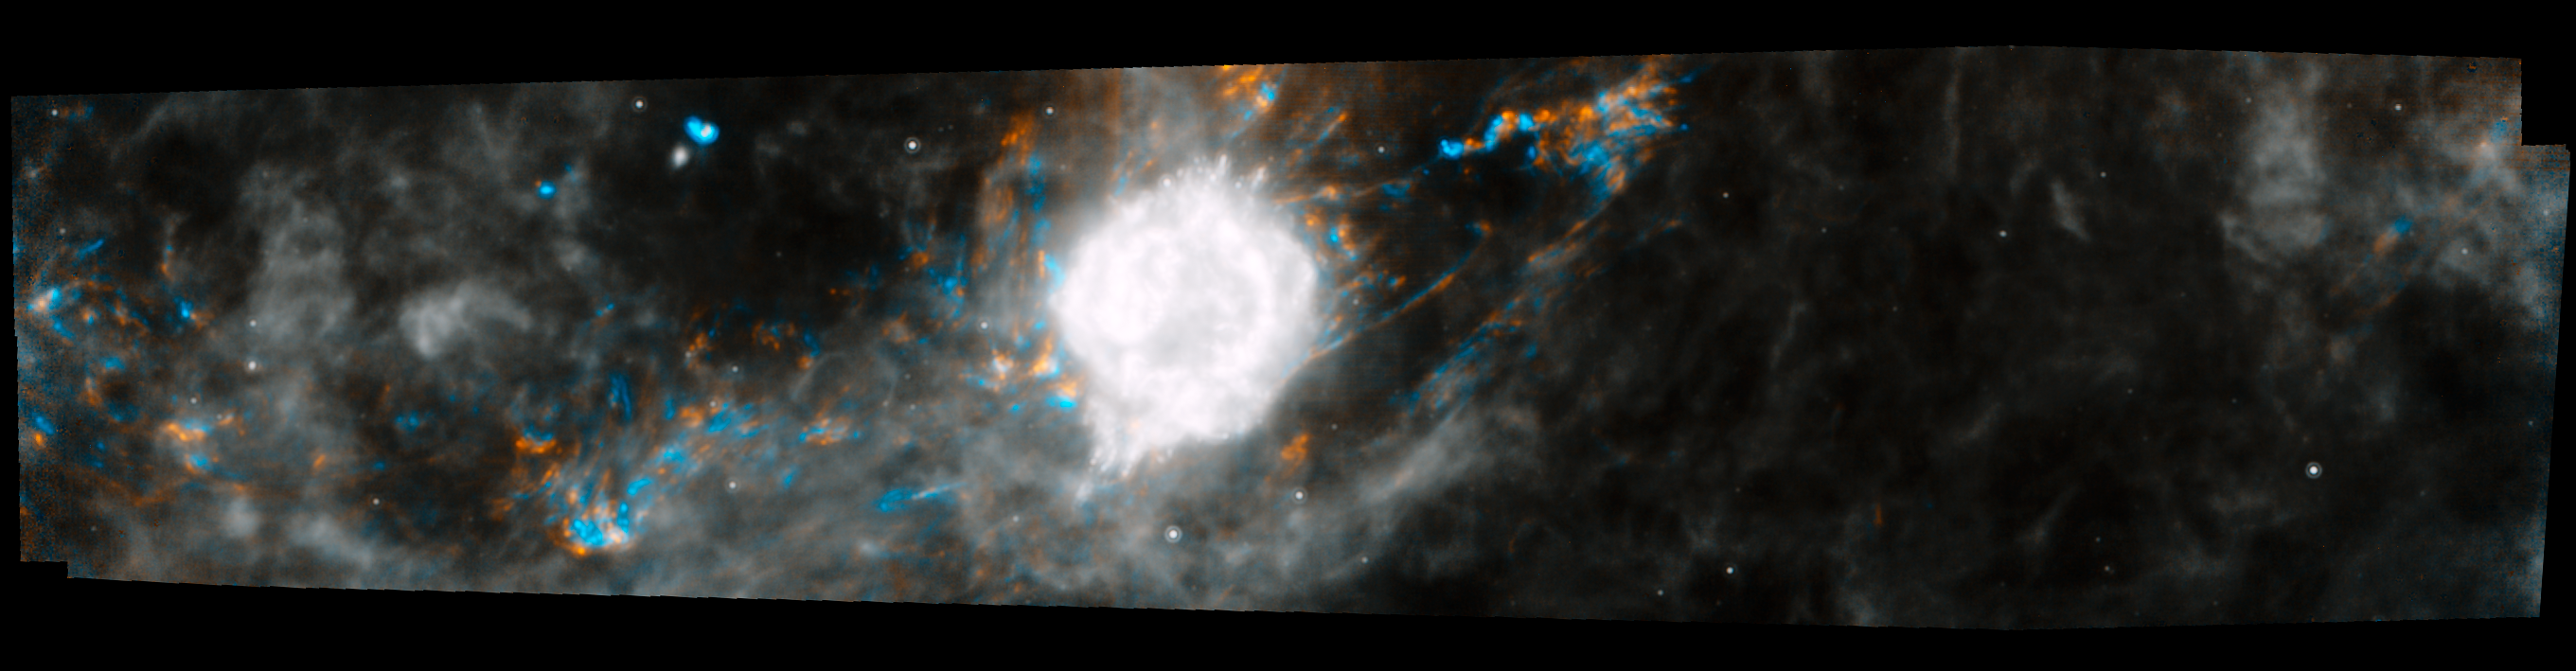

Cassiopeia A Rumbles

This Spitzer Space Telescope composite shows the supernova remnant Cassiopeia A (white ball) and surrounding clouds of dust (gray, orange and blue). It consists of two processed images taken one year apart. Dust features that have not changed over time appear gray, while those that have changed are colored blue or orange. Blue represents an earlier time and orange, a later time.

These observations illustrate that a blast of light from Cassiopeia A is waltzing outward through the dusty skies. This dance, called an "infrared echo," began when the remnant erupted about 50 years ago.

Cassiopeia A is the remnant of a once massive star that died in a violent supernova explosion seen on Earth 325 years ago. It consists of a dead star, called a neutron star, and a surrounding shell of material that was blasted off as the star died. This remnant is located 10,000 light-years away in the northern constellation Cassiopeia.

An infrared echo is created when a star explodes or erupts, flashing light into surrounding clumps of dust. As the light zips through the dust clumps, it heats them up, causing them to glow successively in infrared, like a chain of Christmas bulbs lighting up one by one. The result is an optical illusion, in which the dust appears to be flying outward at the speed of light. This apparent motion can be seen here by the shift in colored dust clumps.

Echoes are distinct from supernova shockwaves, which are made up material that is swept up and hurled outward by exploding stars.

This infrared echo is the largest ever seen, stretching more than 50 light-years away from Cassiopeia A. If viewed from Earth, the entire movie frame would take up the same amount of space as two full moons.

Hints of an older infrared echo from Cassiopeia A's supernova explosion hundreds of years ago can also be seen.

The earlier Spitzer image was taken on November 30, 2003, and the later, on December 2, 2004.

Credit: NASA/JPL-Caltech/O. Krause (Steward Observatory)